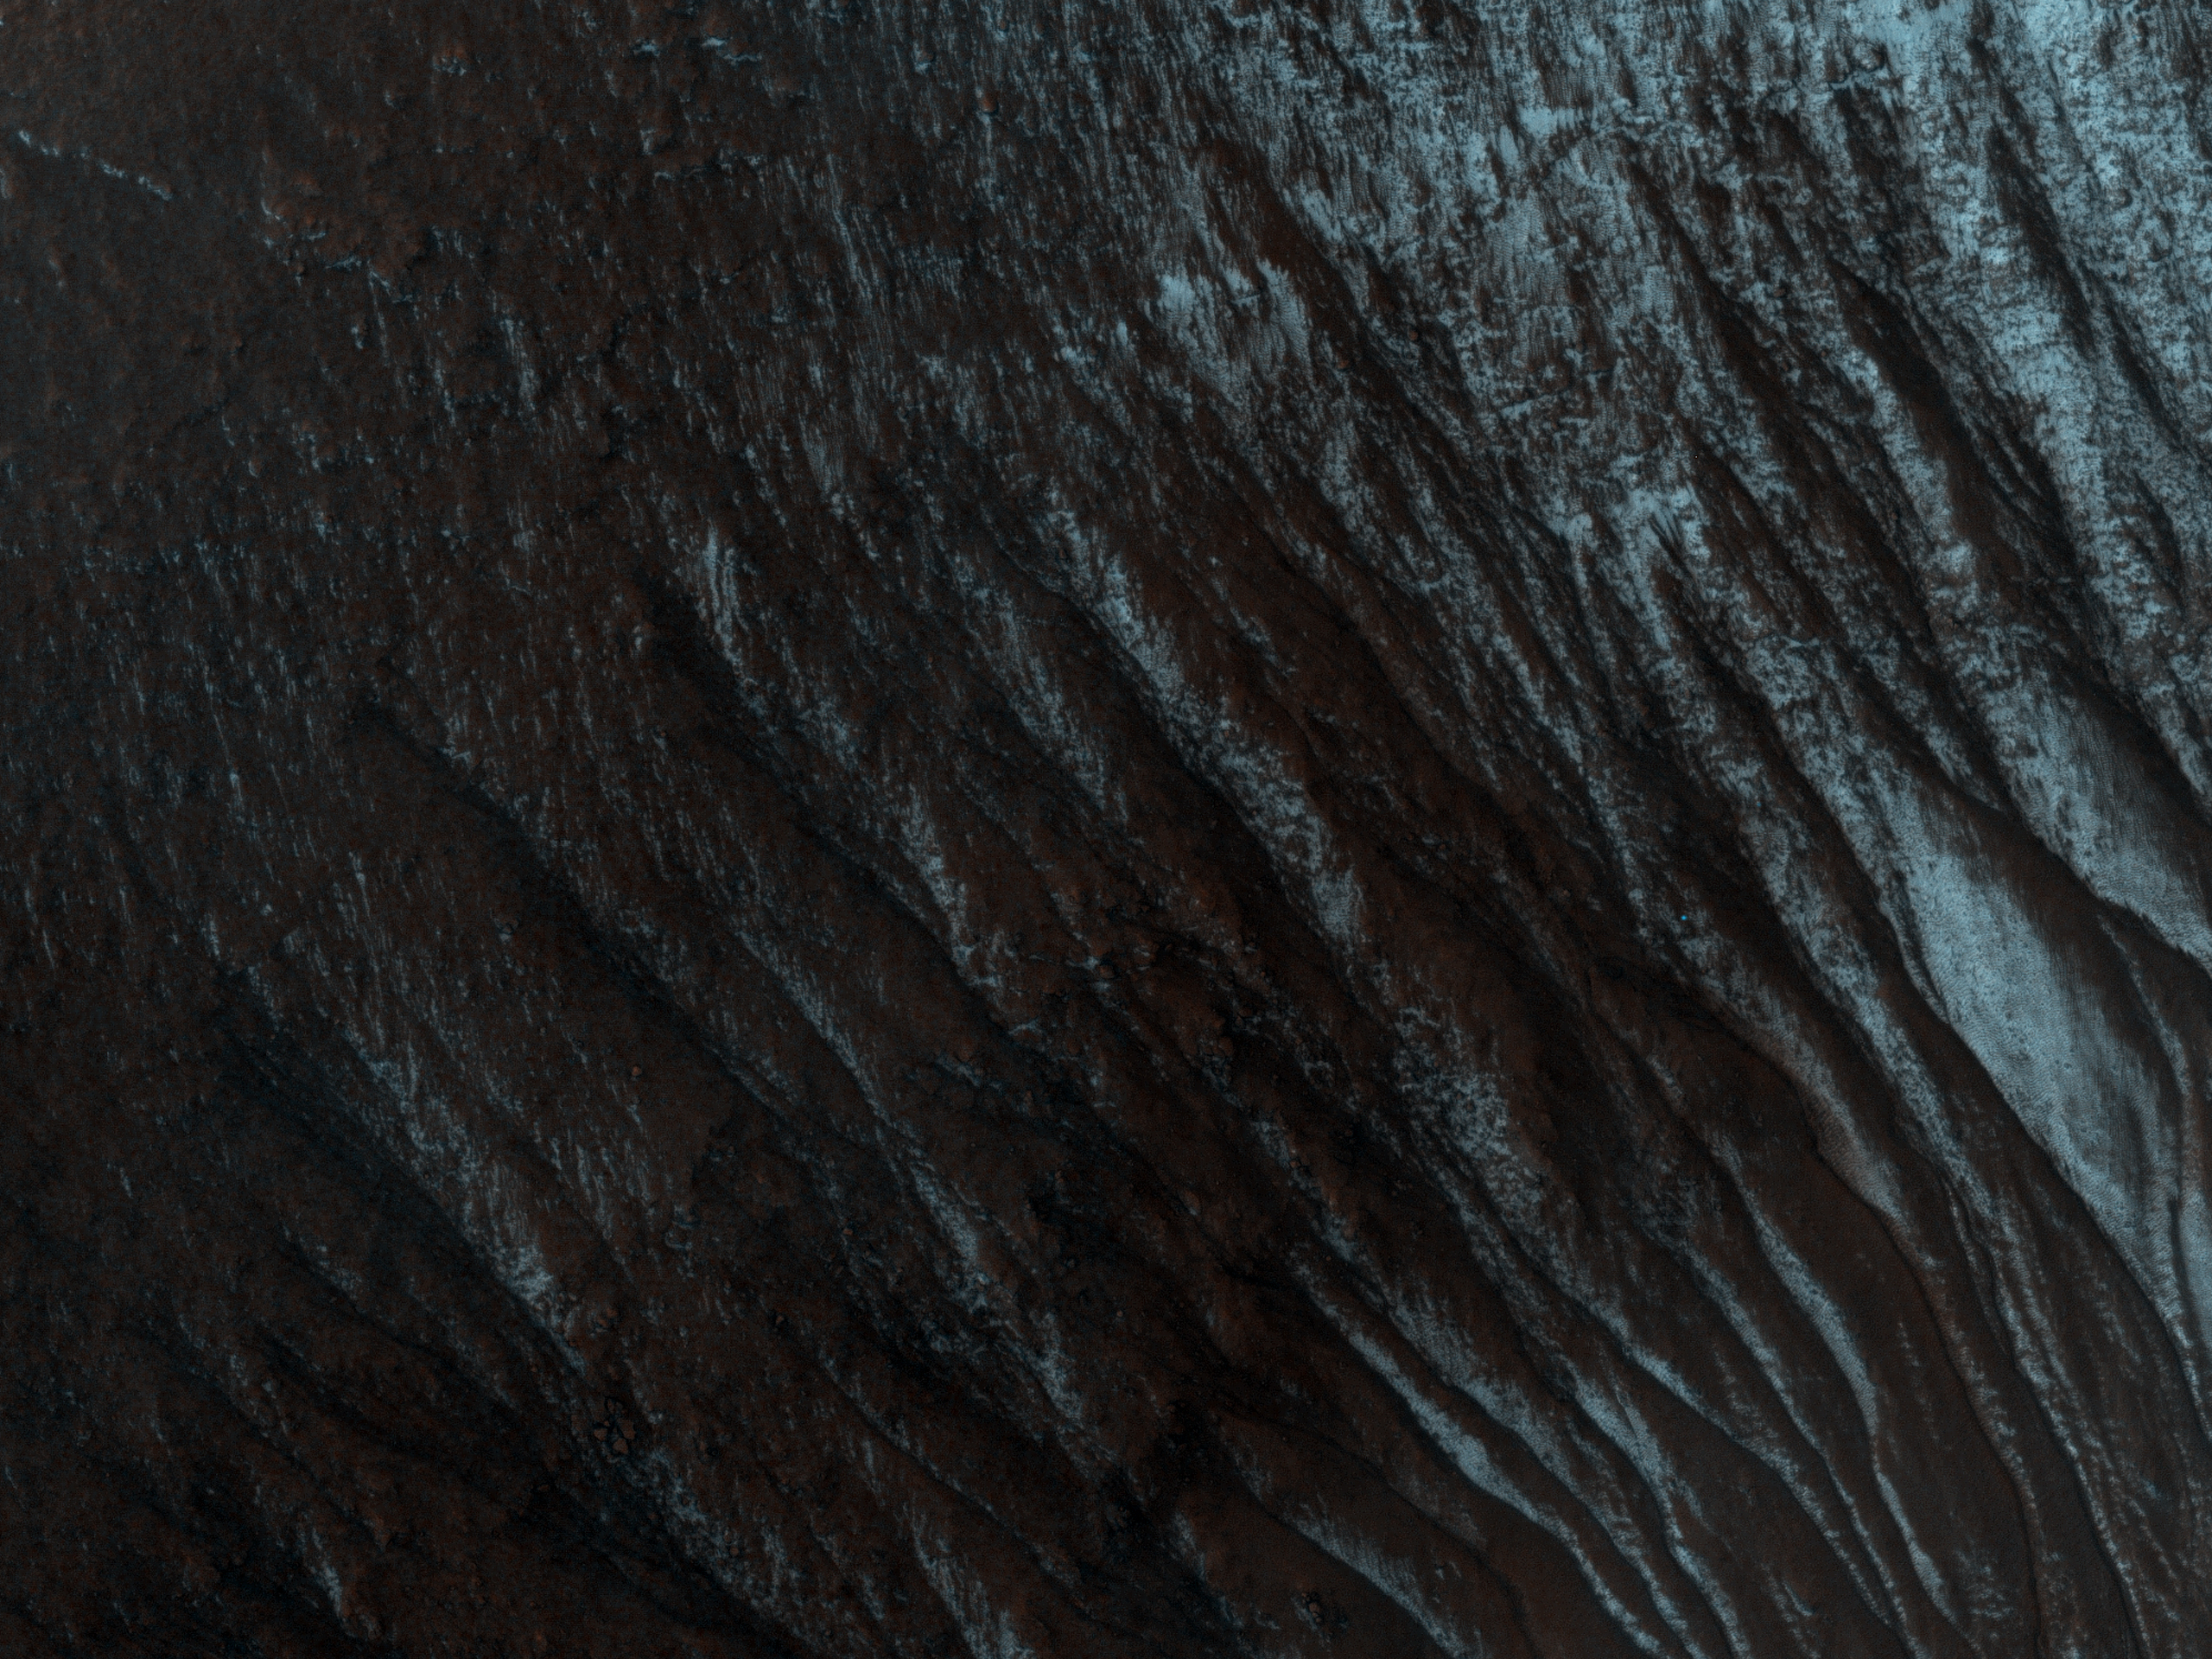

Gullies and… Gullies? in Terra Sirenum

This observation shows part of an unnamed crater, itself located inside the much larger Newton Crater, in Terra Sirenum. This unnamed crater is approximately 7 kilometers in diameter (over 4 miles) and some 700 meters (760 yards) deep.

Numerous gully systems are visible on the east- and south-facing walls of the crater; their characteristics are astonishingly diverse.

The subimage (Figure 1) covers an area of nearly 610 x 740 meters (670 x 800 yards). Downhill is toward the bottom of the image, north is up; illumination is from the northwest. This subimage depicts several gullies or troughs carved in the southwest-facing wall of the crater.

These troughs are extremely rectilinear, lack tributaries, and do not seem to have terminal fan deposits: they terminate rather abruptly, some of them in a spatula-like shape. Their characteristics contrast sharply with those of gully systems elsewhere in this same crater, which are sinuous, have numerous tributaries, and show distinct fan deposits.

HiRISE is unveiling the large diversity exhibited by Martian gully systems, thanks to its high-resolution, stereo, and color capabilities. The diverse types of gullies observed may have been produced by different mechanisms. Current leading hypotheses explaining the origin of gullies include erosion from seepage or eruption of water from a subsurface aquifer, melting of ground ice, or surface snow; and dry landslides.

The University of Arizona, Tucson, operates the HiRISE camera, which was built by Ball Aerospace & Technologies Corp., Boulder, Colo. NASA’s Jet Propulsion Laboratory, a division of the California Institute of Technology, Pasadena, manages the Mars Reconnaissance Orbiter for the NASA Science Mission Directorate, Washington. Lockheed Martin Space Systems, Denver, is the spacecraft development and integration contractor for the project and built the spacecraft.

Credit: NASA/JPL-Caltech/University of Arizona